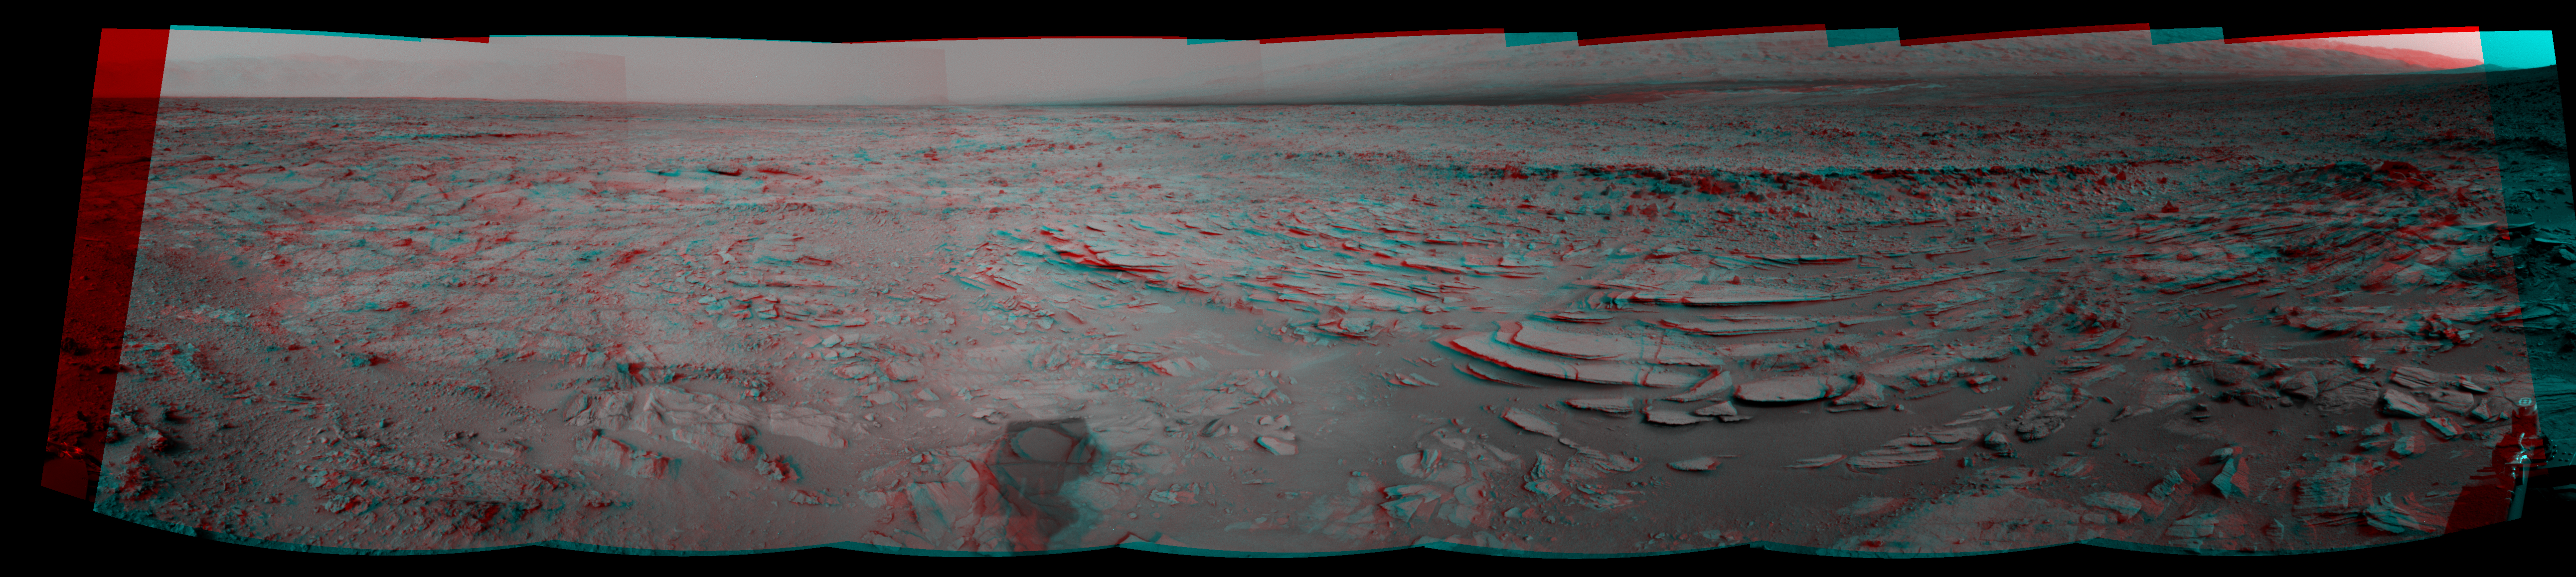

Sol 120 Panorama from Curiosity, near ‘Shaler’ (Stereo)

This stereo panoramic view combines 14 images taken by the Navigation Camera (Navcam) on the NASA Mars rover Curiosity during the mission’s 120th Martian day, or sol (Dec. 7, 2012). The scene appears three-dimensional when viewed through red-blue glasses with the red lens on the left.

The view spans from north-northwest at the left to south-southwest at the right, and is presented in a cylindrical-perspective projection. The layered outcrop in the foreground is called “Shaler.”

NASA’s Jet Propulsion Laboratory, a division of the California Institute of Technology, Pasadena, manages the Mars Science Laboratory Project for NASA’s Science Mission Directorate, Washington. JPL designed and built the project’s Curiosity rover.

Credit: NASA/JPL-Caltech